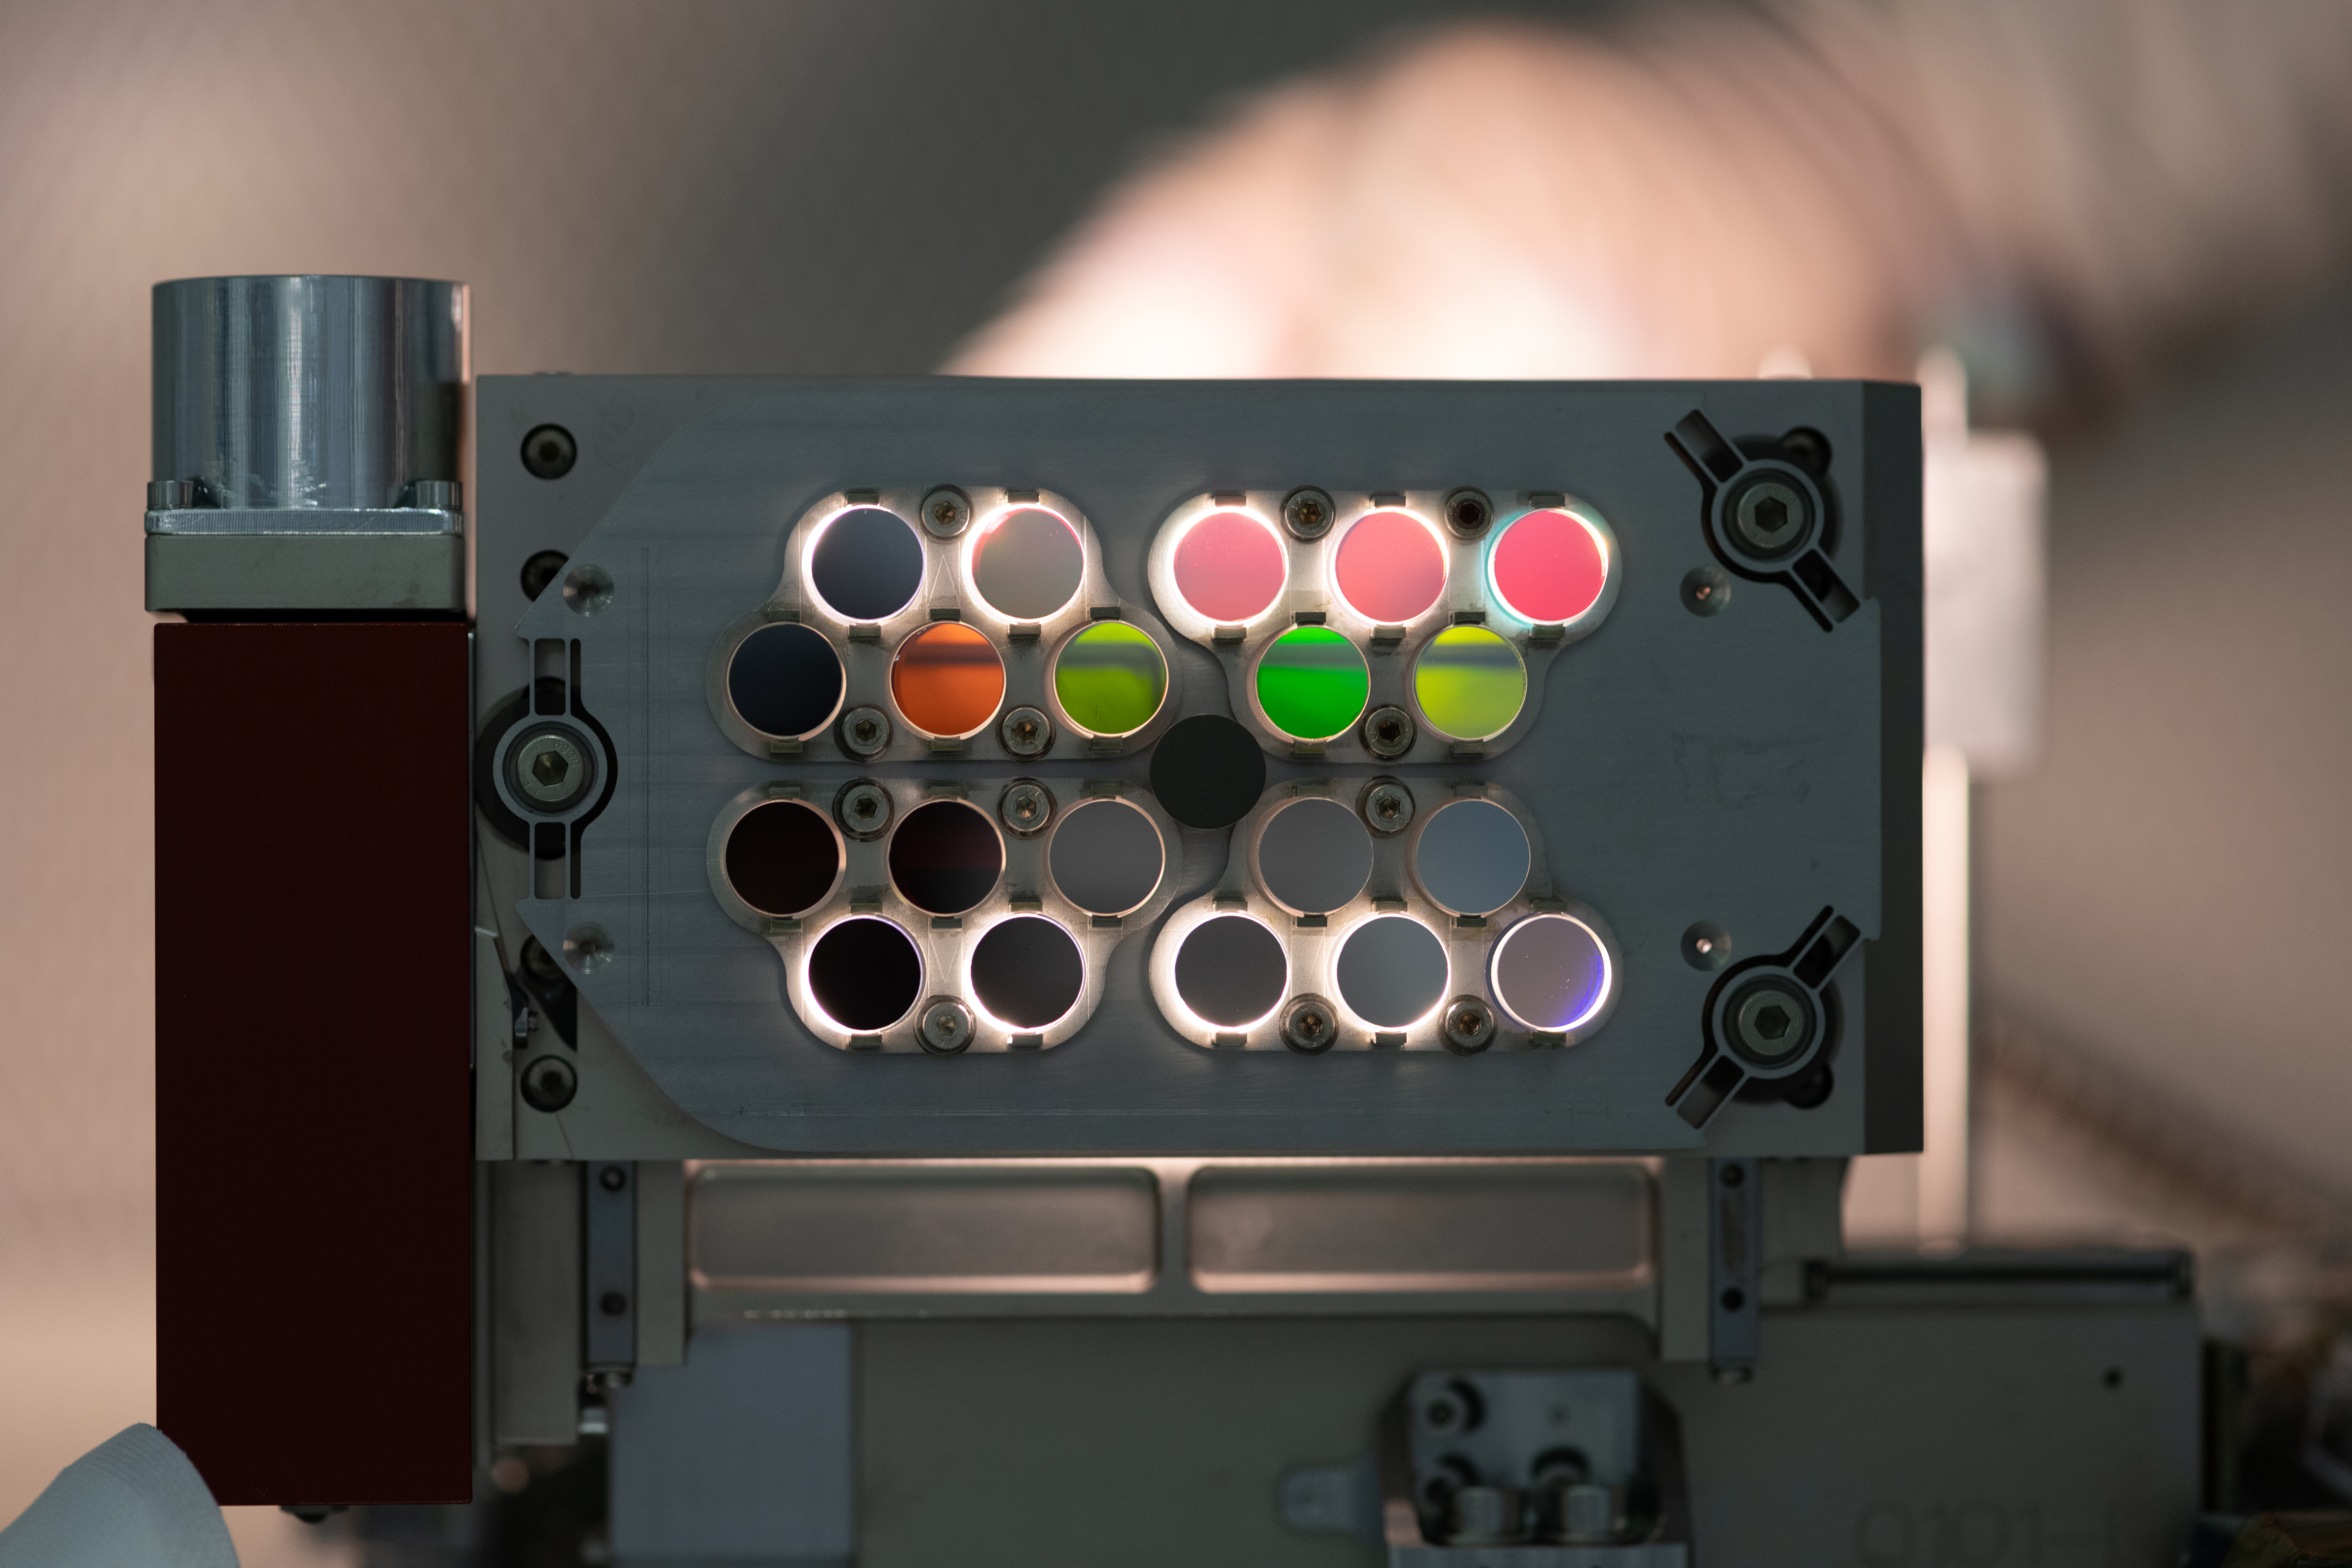

Roman Coronagraph Instrument Color Filter Assembly

This image shows a series of color filters on the Color Filter Assembly for the Coronagraph Instrument on NASA’s Nancy Grace Roman Space Telescope. Each filter blocks all but a specific color, or wavelength, of light. Many of the filters appear dark in this photo because they block all visible light – the range of wavelengths that are visible to the human eye – but are transparent to infrared light, which encompasses a range of wavelengths slightly longer than visible light.

Most of the filters will be used by the instrument for calibration purposes, but there are scientific uses for some of the filters as well. The presence or absence of different wavelengths can reveal properties of exoplanets (planets around other stars) including their chemical composition and the presence of clouds high or low in their atmospheres. For example, cold gas giant planets with high clouds will appear redder, like Jupiter, compared to those without high clouds, like Neptune.

The Roman Coronagraph Instrument was designed and is being built at NASA’s Jet Propulsion Laboratory, which manages the instrument for the agency. Contributions were made by ESA (the European Space Agency), the Japanese Aerospace Exploration Agency (JAXA), the French space agency Centre National d’Études Spatiales(CNES), and the Max Planck Institute for Astronomy (MPIA) in Germany. Caltech, in Pasadena, California, manages JPL for NASA.

Credit: NASA/JPL-Caltech